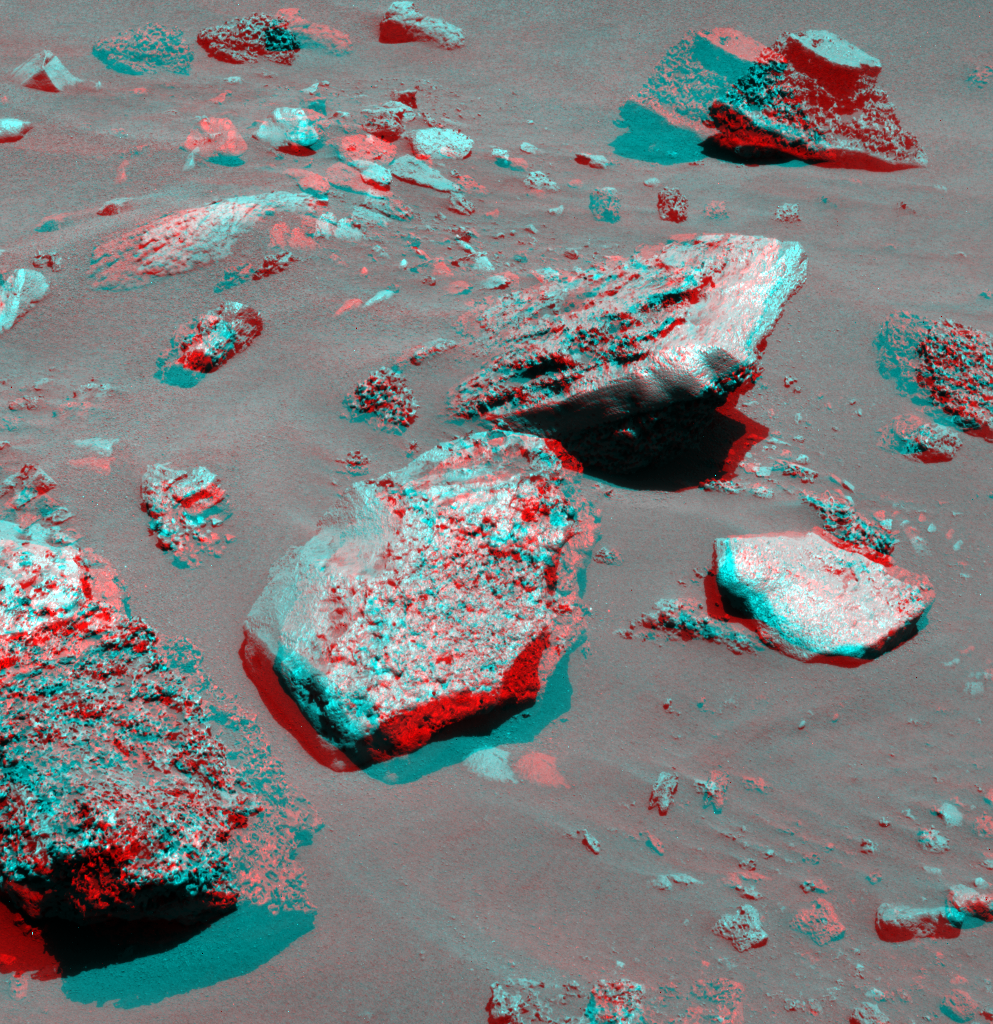

Gusev Rocks Solidified from Lava (3-D)

In recent weeks, as NASA’s Mars Exploration Rover Spirit has driven through the basin south of “Husband Hill,” it has been traversing mainly sand and dune deposits. This week, though, Spirit has been maneuvering along the edge of an arc-shaped feature called “Lorre Ridge” and has encountered some spectacular examples of basaltic rocks with striking textures. This panoramic camera (Pancam) image shows a group of boulders informally named “FuYi.” These basaltic rocks were formed by volcanic processes and may be a primary constituent of Lorre Ridge and other interesting landforms in the basin.

Spirit first encountered basalts at its landing site two years ago, on a vast plain covered with solidified lava that appeared to have flowed across Gusev Crater. Later, basaltic rocks became rare as Spirit climbed Husband Hill. The basaltic rocks that Spirit is now seeing are interesting because they exhibit many small holes or vesicles, similar to some kinds of volcanic rocks on Earth. Vesicular rocks form when gas bubbles are trapped in lava flows and the rock solidifies around the bubbles. When the gas escapes, it leaves holes in the rock. The quantity of gas bubbles in rocks on Husband Hill varies considerably; some rocks have none and some, such as several here at FuYi, are downright frothy.

The change in textures and the location of the basalts may be signs that Spirit is driving along the edge of a lava flow. This lava may be the same as the basalt blanketing the plains of Spirit’s landing site, or it may be different. The large size and frothy nature of the boulders around Lorre Ridge might indicate that eruptions once took place at the edge of the lava flow, where the lava interacted with the rocks of the basin floor. Scientists hope to learn more as Spirit continues to investigate these rocks.

As Earth approaches the Chinese New Year (The Year of the Dog), the Athena science team decided to use nicknames representing Chinese culture and geography to identify rocks and features investigated by Spirit during the Chinese New Year celebration period. In ancient Chinese myth, FuYi was the first great emperor and lived in the east. He explained the theory of “Yin” and “Yang” to his people, invented the net to catch fish, was the first to use fire to cook food, and invented a musical instrument known as the “Se” to accompany his peoples’ songs and dances. Other rocks and features are being informally named for Chinese gods, warriors, inventors, and scientists, as well as rivers, lakes, and mountains.

Spirit took this image on the rover’s Martian day, or sol, 731 (Jan. 23, 2006). This stereo view combines images from the two blue (430-nanometer) filters in the Pancam’s left and right “eyes.” The image should be viewed using red/blue stereo glasses, with the red over your left eye.

Credit: NASA/JPL-Caltech/Cornell